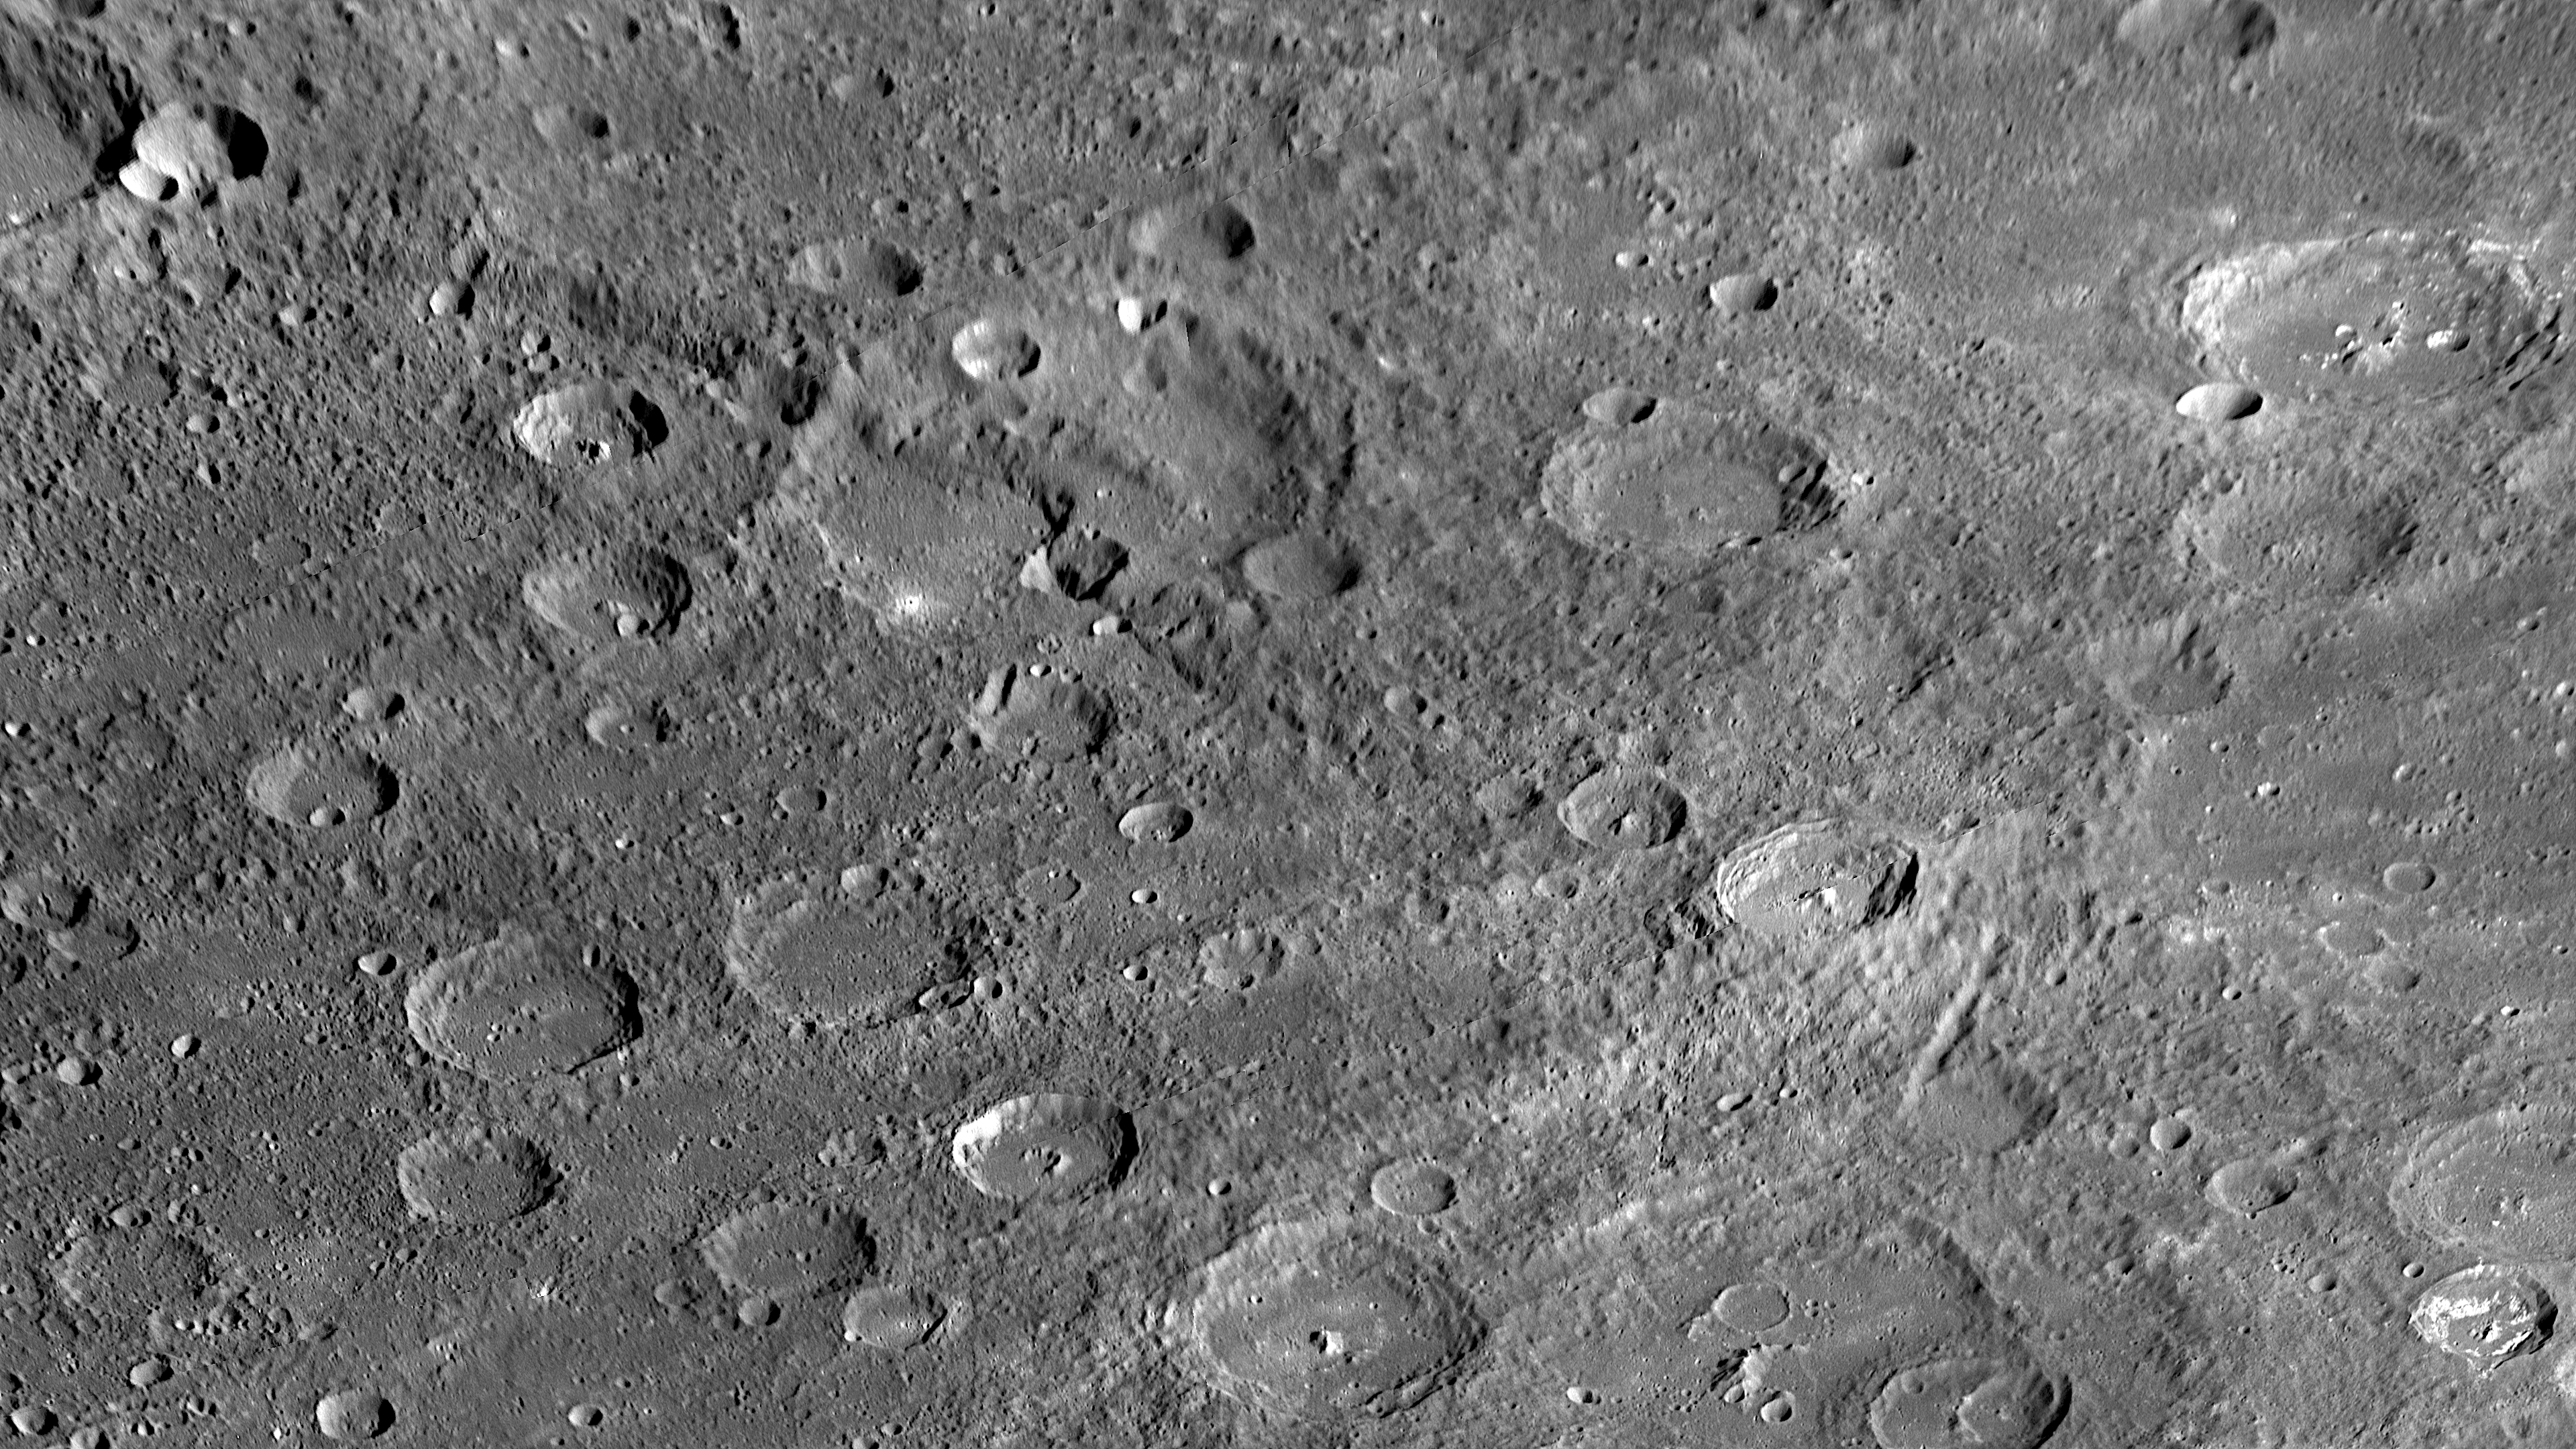

Long Scarps on Mercury Tell of the Planet’s Unique History

Extending from the left edge of this image diagonally toward the lower right corner is a long scarp (cliff) face. This scarp runs through a large ancient crater in the center of the frame and was seen for the first time during MESSENGER’s second Mercury flyby. Planetary geologists use the Latin term “rupes” for scarps on Mercury. Scarps such as this one have been identified all over the planet. The presence of many long and high scarps suggests a history for Mercury that is unlike that of any of the other planets in the Solar System. These giant scarps are believed to have formed when Mercury’s interior cooled and the entire planet contracted slightly as a result, causing the surface rocks to fracture and some blocks of crust to thrust over others along great faults. Determining the geometry of such scarps on Mercury and information on the times that deformation occurred can thus be used to understand the thermal history of the planet. Next year, when the MESSENGER spacecraft is in orbit around Mercury, MDIS will acquire for the first time global imaging coverage of Mercury’s surface with lighting conditions optimal for identifying such scarps.

Date Acquired: October 6, 2008
Instrument: Narrow Angle Camera (NAC) of the Mercury Dual Imaging System (MDIS)
Scale: The large crater crosscut by the scarp is approximately 110 kilometers (70 miles) in diameter.

These images are from MESSENGER, a NASA Discovery mission to conduct the first orbital study of the innermost planet, Mercury. For information regarding the use of images, see the MESSENGER image use policy.

Credit: NASA/Johns Hopkins University Applied Physics Laboratory/Carnegie Institution of Washington